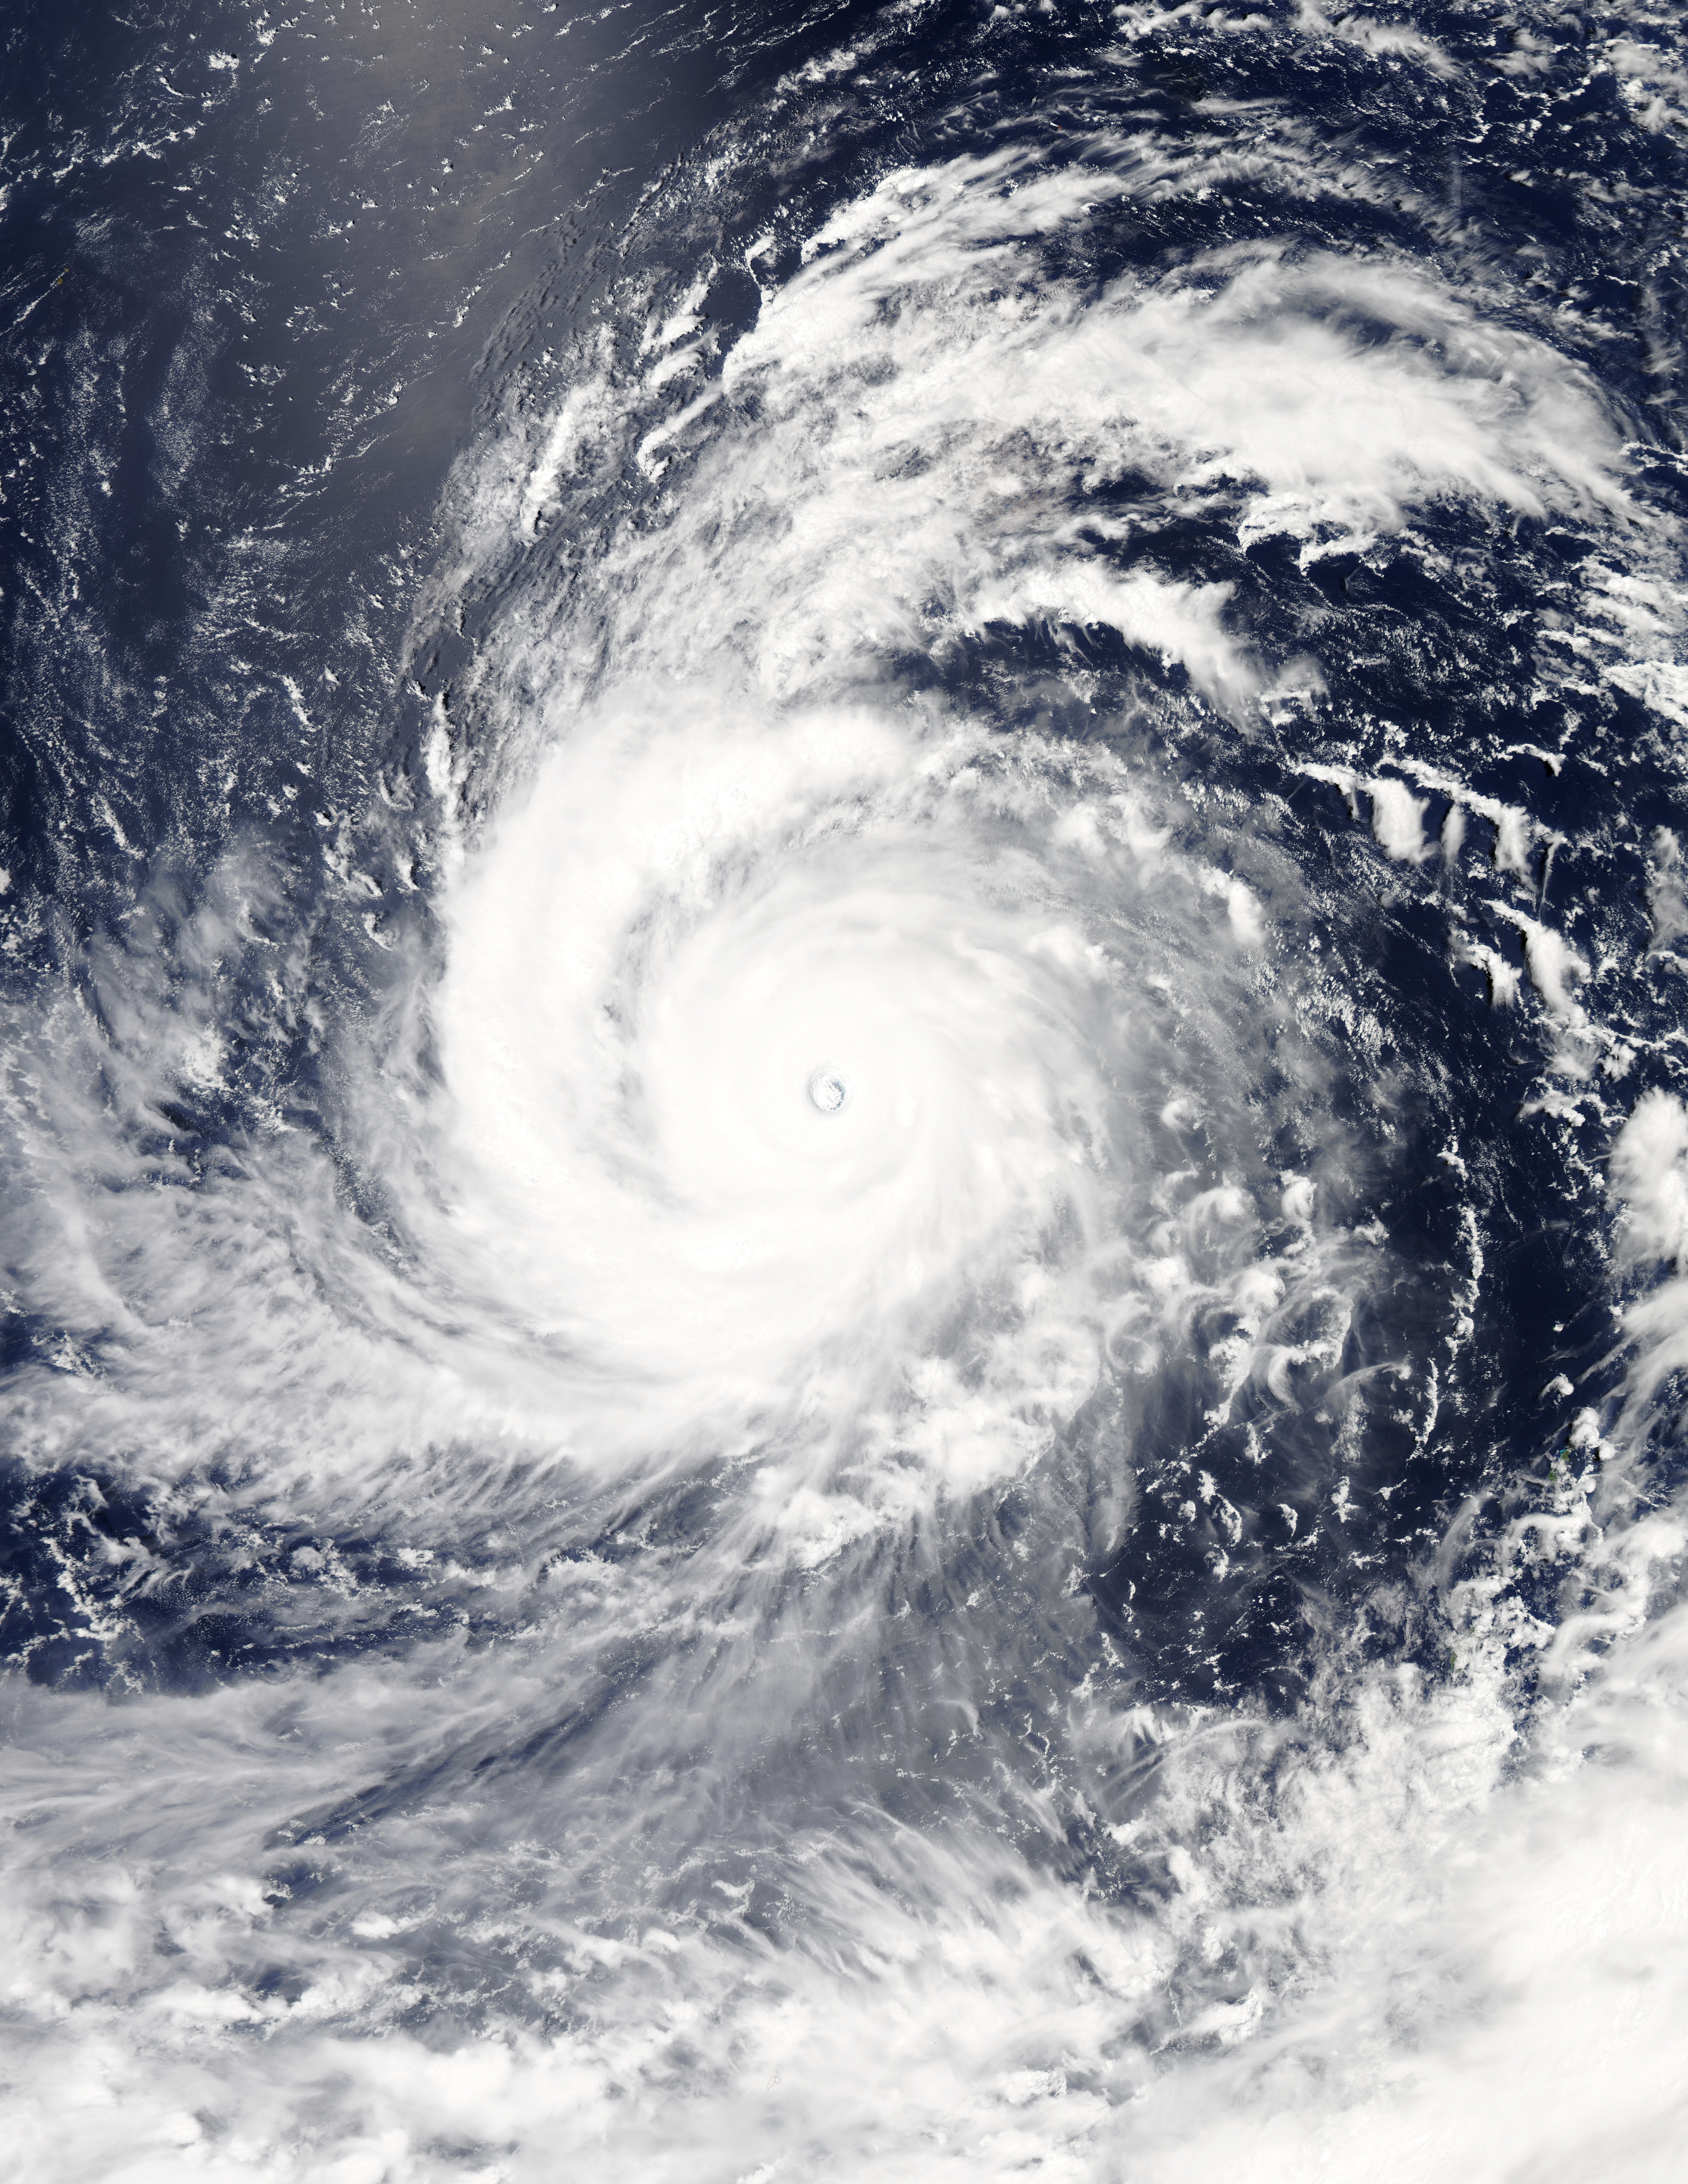

NASA Sees Soudelor Reach Category 5 Typhoon Status

NASA's Aqua satellite and RapidScat instrument analyzed Super typhoon Soudelor's extent and winds as it reached Category Five typhoon status on the Saffir-Simpson Wind Scale. On Aug. 4, 2015, at 4:10 UTC (12:10 a.m. EDT) the MODIS instrument aboard NASA's Aqua satellite captured this visible-light image of Super typhoon Soudelor.

Credit: NASA Goddard's MODIS Rapid Response Team